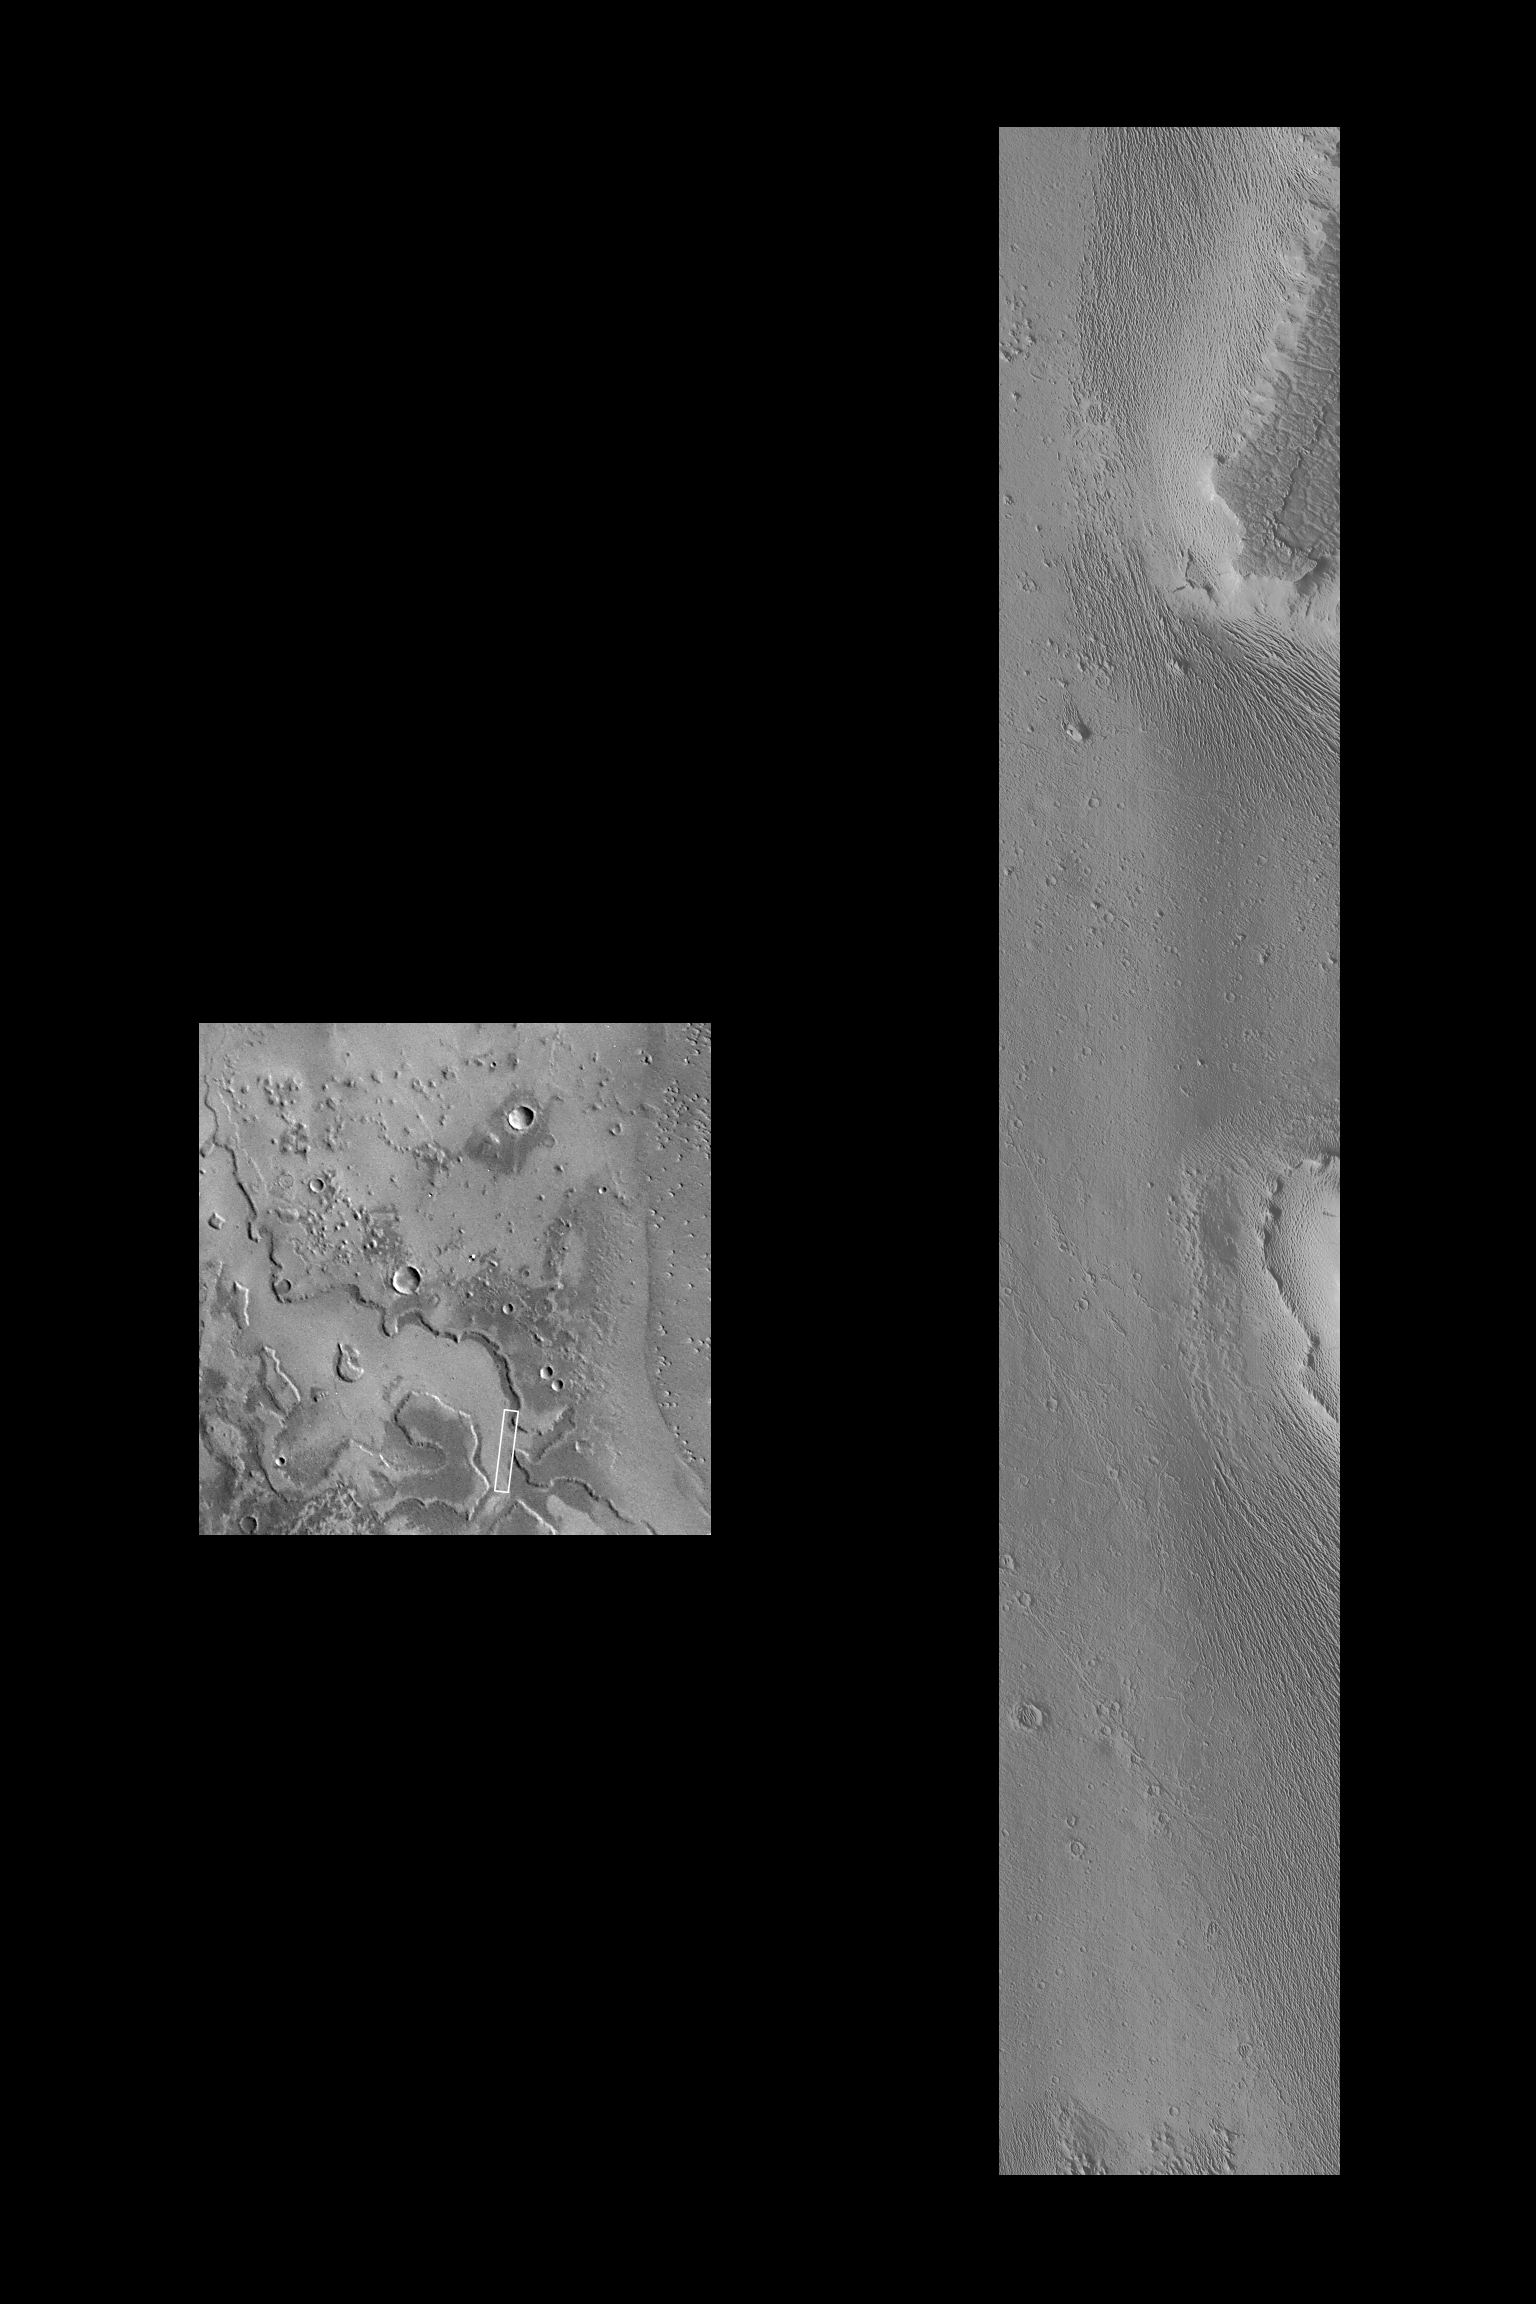

Medusae Fossae Formation

An exotic terrain of wind-eroded ridges and residual smooth surfaces are seen in one of the highest resolution images ever taken of Mars from orbit. The Medusae Fossae formation is believed to be formed of the fragmental ejecta of huge explosive volcanic eruptions. When subjected to intense wind-blasting over hundreds of millions of years, this material erodes easily once the uppermost tougher crust is breached. In the Mars Orbiter Camera (MOC) image shown on the right, the crust, or cap rock, can be seen in the upper right part of the picture. The finely-spaced ridges are similar to features on Earth called yardangs, which are formed by intense winds plucking individual grains from, and by wind-driven sand blasting particles off, sedimentary deposits.

The MOC image was taken on October 30, 1997 at 11:05 AM PST, shortly after the Mars Global Surveyor spacecraft’s 31st closest approach to Mars. The image covers an area 3.6 X 21.5 km (2.2 X 13.4 miles) at 3.6 m (12 feet) per picture element–craters only 11 m (36 feet, about the size of a swimming pool) across can be seen. The context image (left; the best Viking view of the area; VO 1 387S34) has a resolution of 240 m/pixel, or 67 times lower resolution than the MOC frame.

Malin Space Science Systems (MSSS) and the California Institute of Technology built the MOC using spare hardware from the Mars Observer mission. MSSS operates the camera from its facilities in San Diego, CA. The Jet Propulsion Laboratory’s Mars Surveyor Operations Project operates the Mars Global Surveyor spacecraft with its industrial partner, Lockheed Martin Astronautics, from facilities in Pasadena, CA and Denver, CO.

Credit: NASA/JPL/Malin Space Science Systems